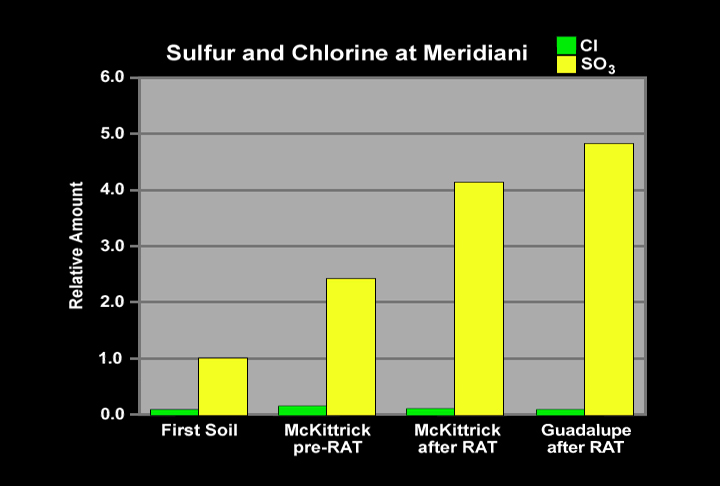

A Trail of Salts

This graph shows the relative abundances of sulfur (in the form of sulfur tri-oxide) and chlorine at three Meridiani Planum sites: soil measured in the small crater where Opportunity landed; the rock dubbed “McKittrick” in the outcrop lining the inner edge of the crater; and the rock nicknamed “Guadalupe,” also in the outcrop. The “McKittrick” data shown here were taken both before and after the rover finished grinding the rock with its rock abrasion tool to expose fresh rock underneath. The “Guadalupe” data were taken after the rover grounded the rock. After grinding both rocks, the sulfur abundance rose to high levels, nearly five times higher than that of the soil. This very high sulfur concentration reflects the heavy presence of sulfate salts (approximately 30 percent by weight) in the rocks. Chloride and bromide salts are also indicated. Such high levels of salts strongly suggest the rocks contain evaporite deposits, which form when water evaporates or ice sublimes into the atmosphere.

Credit: NASA/JPL/Max Planck Institute